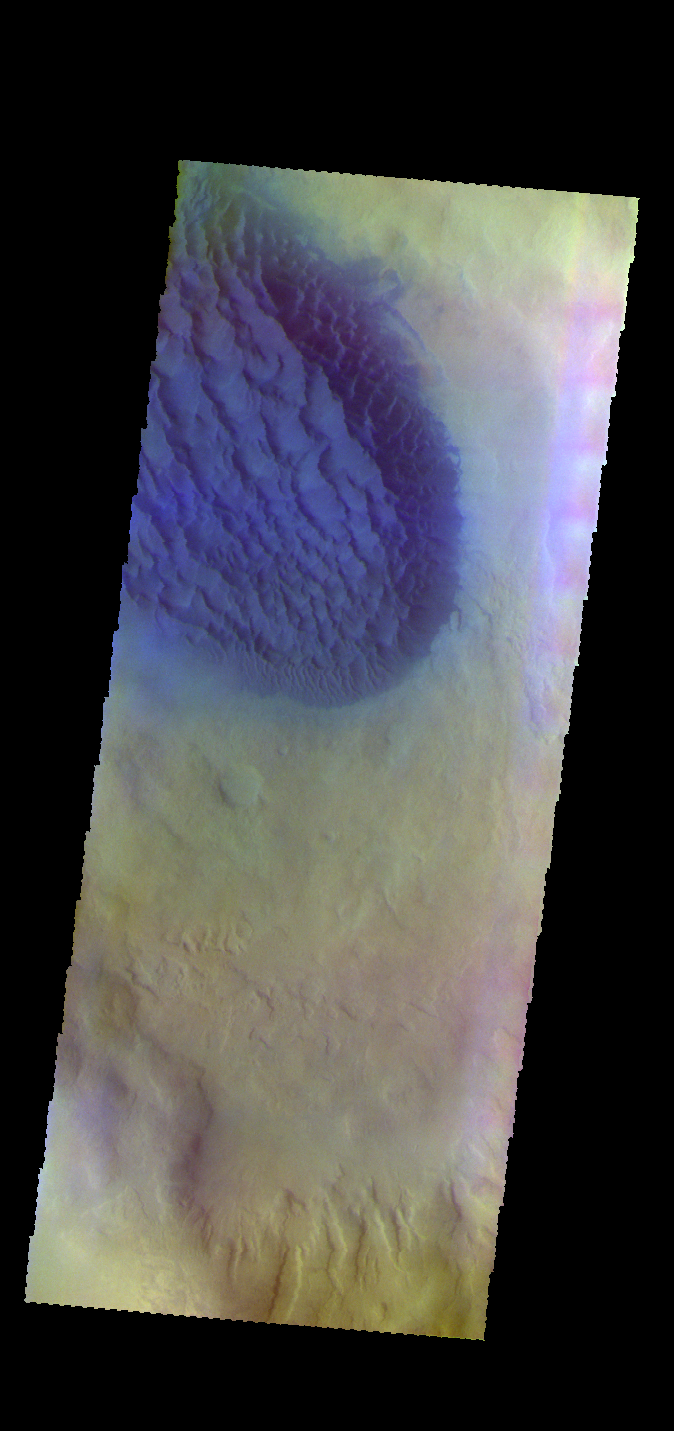

Matara Crater Dunes – False Color

The THEMIS VIS camera contains 5 filters. The data from different filters can be combined in multiple ways to create a false color image. These false color images may reveal subtle variations of the surface not easily identified in a single band image. Today’s false color image shows part of the floor of Matara Crater, including the sand sheet with surface dune forms. Matara Crater is located in Noachis Terra.

Credit: NASA/JPL-Caltech/ASU